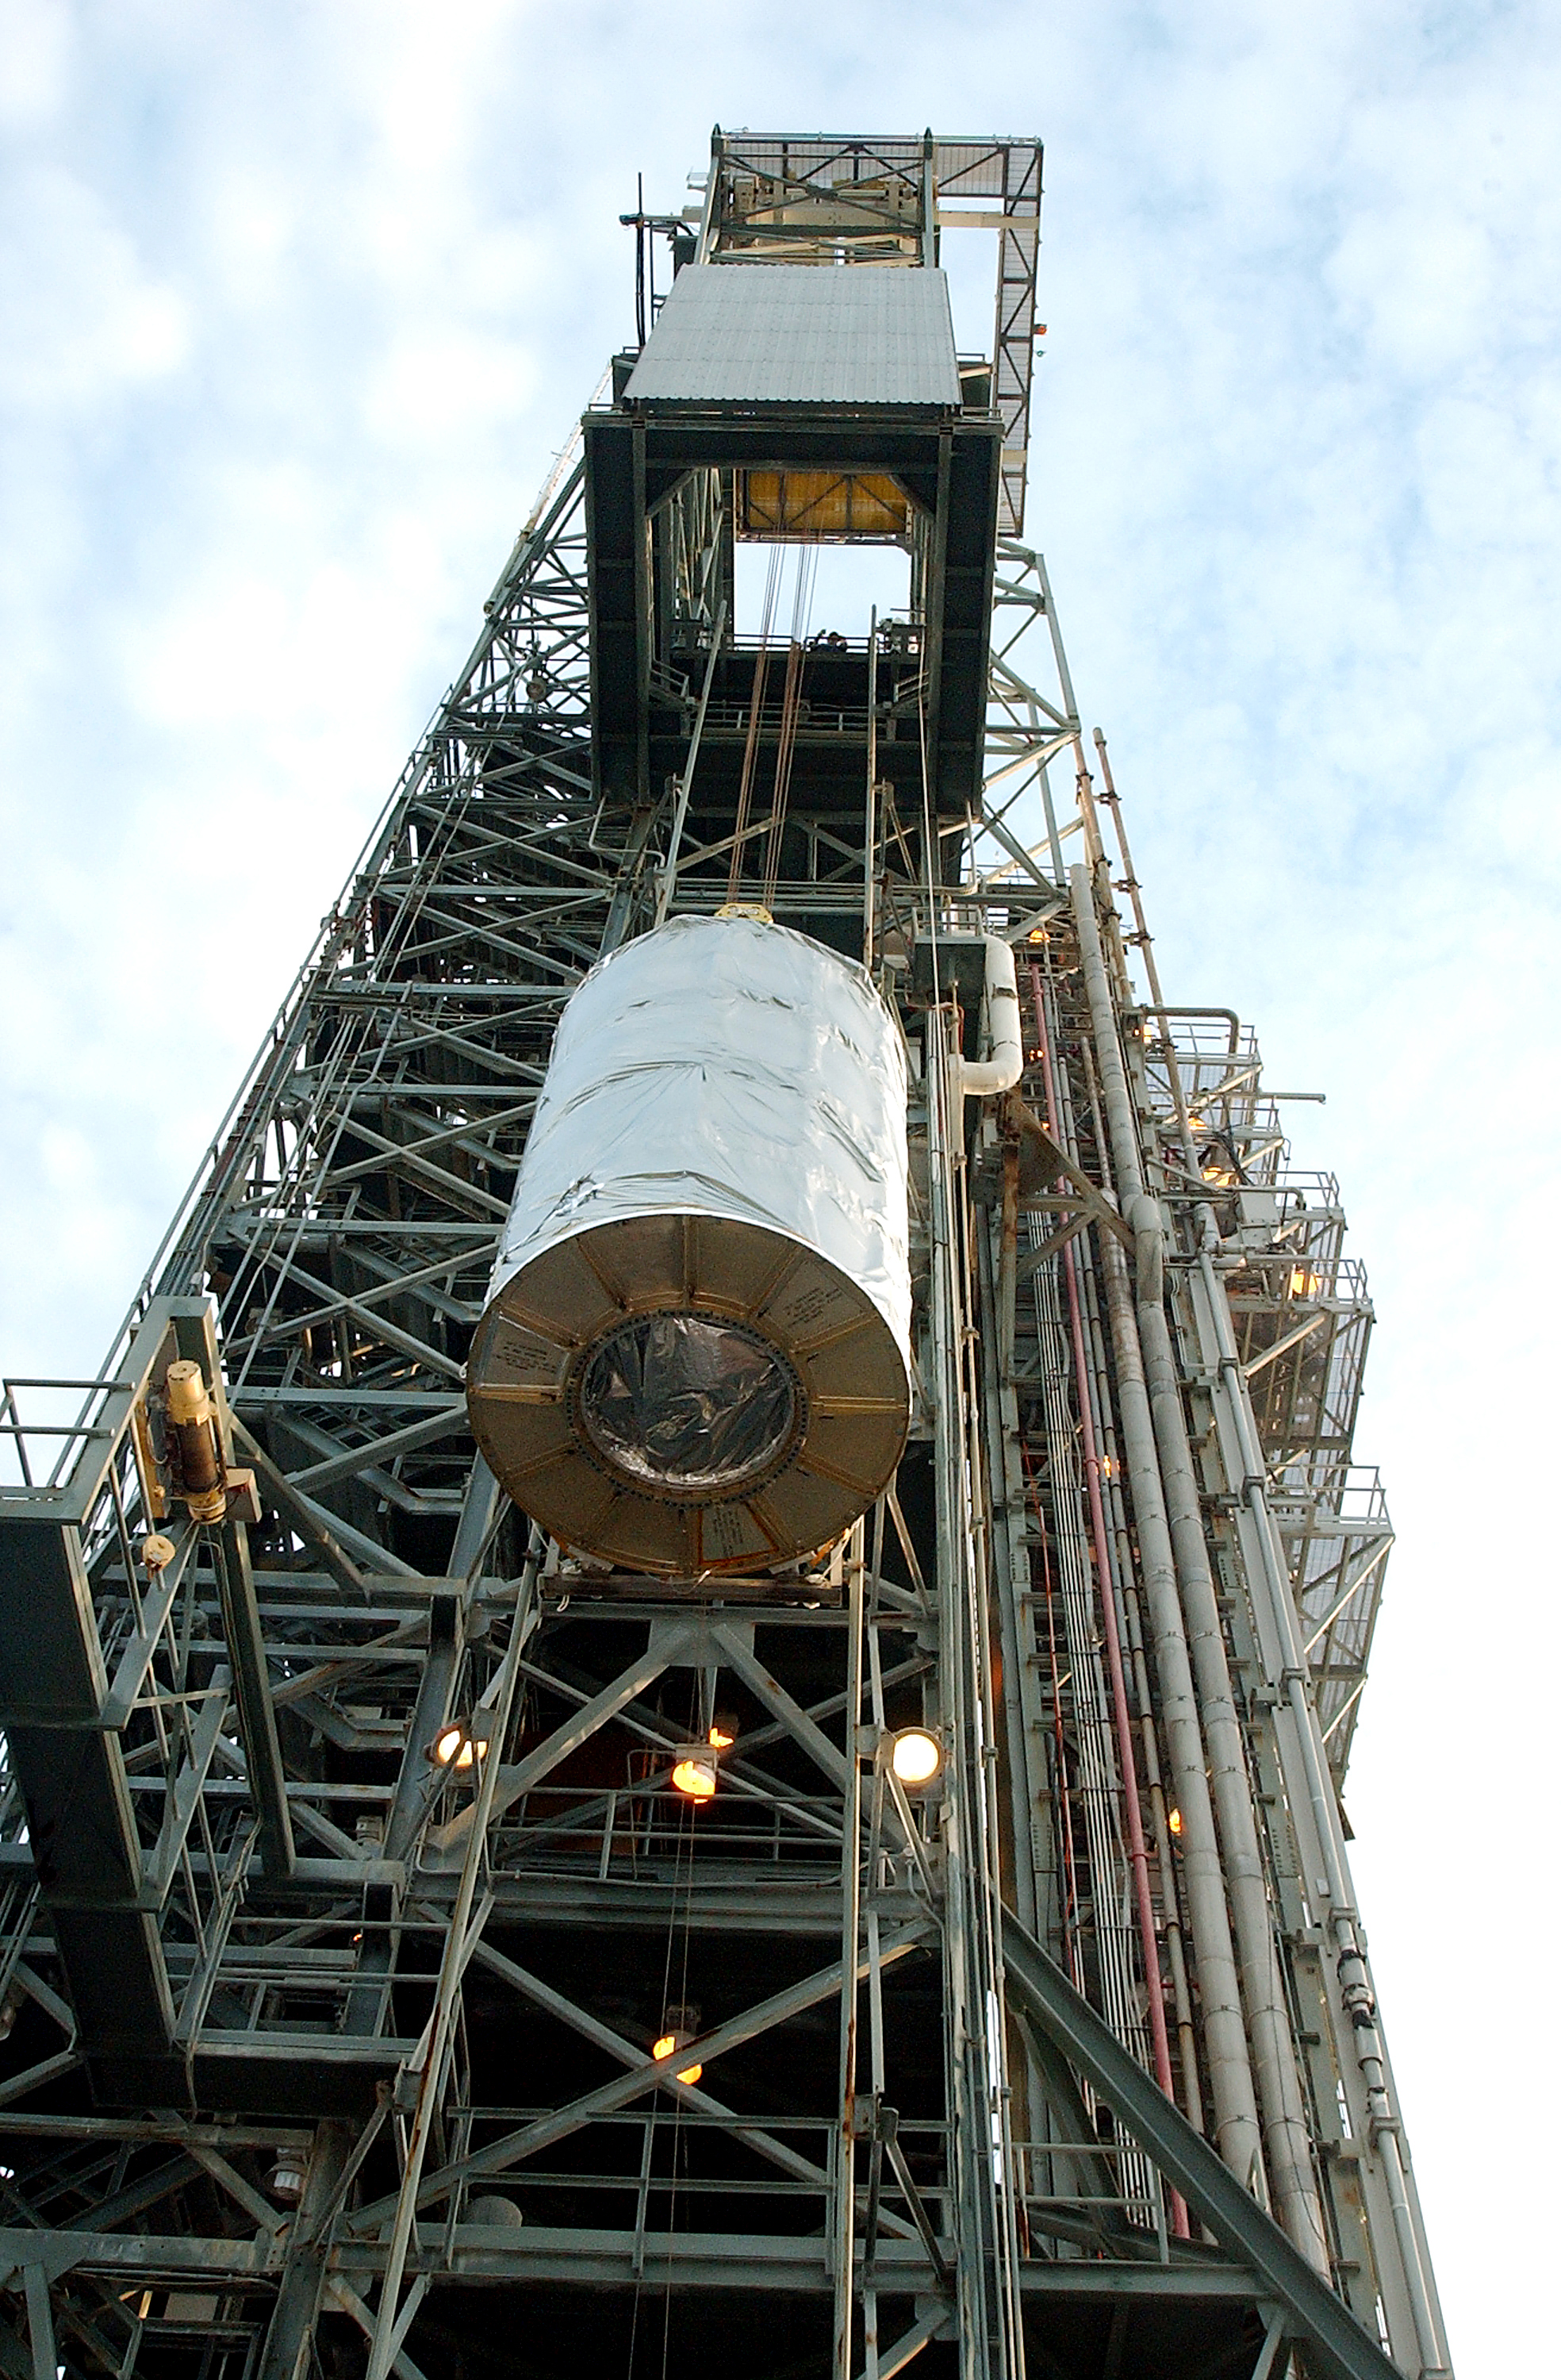

Spitzer Transferred to Rocket

The Spitzer Space Telescope is transferred from the clean room to the top of its Delta II rocket on August 10, 2003.

Credit: NASA/KSC